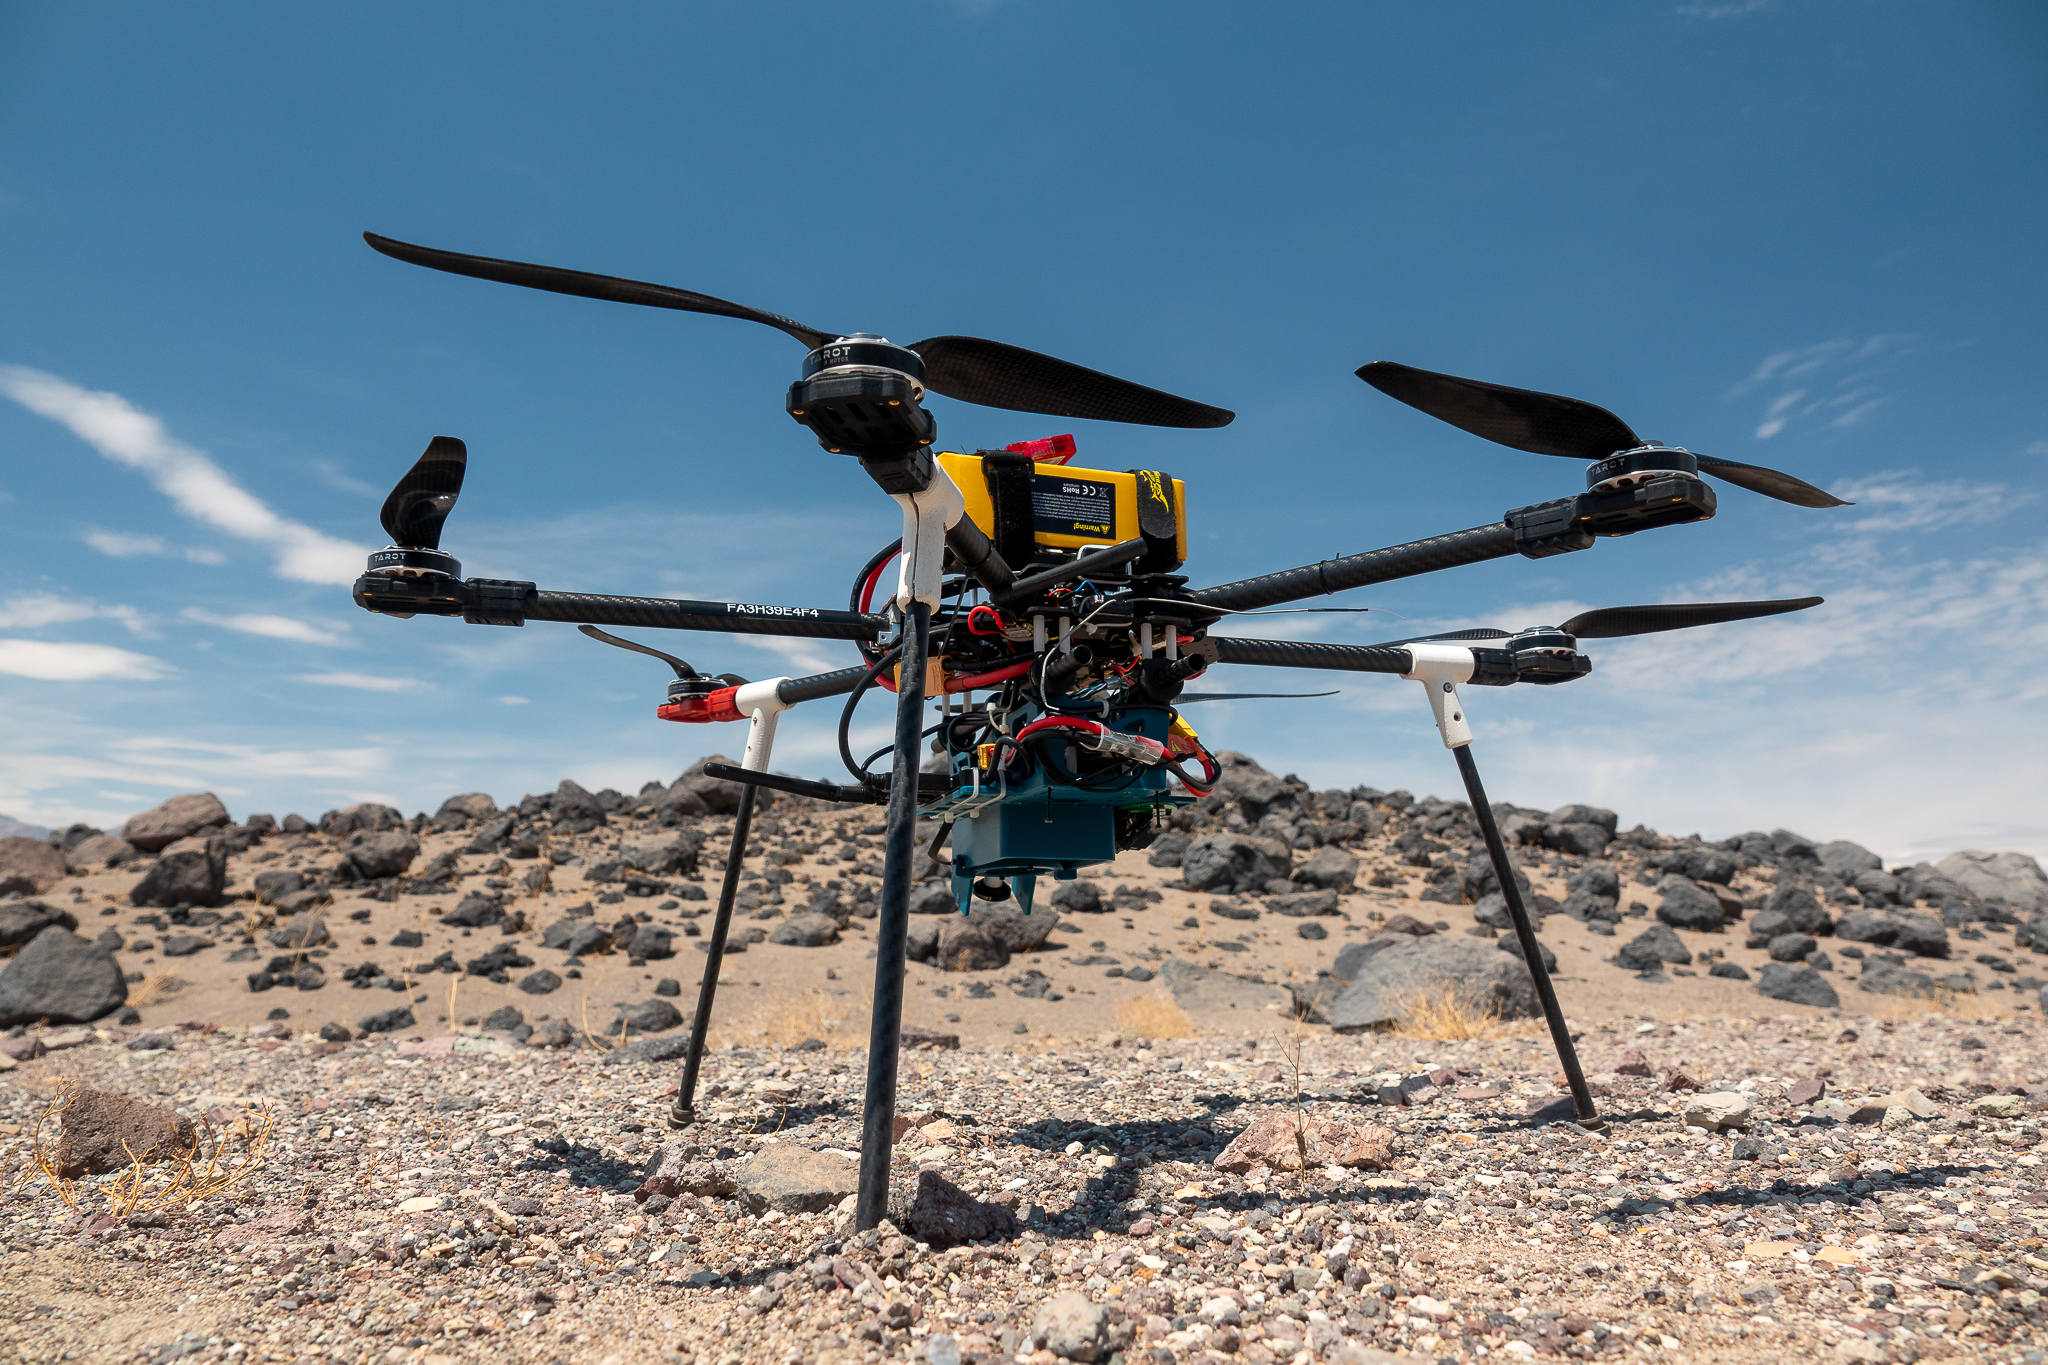

A Research Drone in Front of Mars Hill

This is one of three research drones that NASA’s Jet Propulsion Laboratory in Southern California used in September 2025 to test navigation software that could be used by future rotorcraft on Mars. The drone is sitting in front of a location within Death Valley National Park called Mars Hill, which is littered with rubbly volcanic rocks and has been used by NASA’s Mars researchers since the 1970s, during preparations for the Viking lander missions. The work was among 25 projects funded by NASA’s Mars Exploration Program this past year to push the limits of future technologies. Sand dunes confused the navigation algorithm of the Ingenuity Mars helicopter during several of its last flights, including its 72nd and final flight on the Red Planet in January 2024. The navigation software in development would help future rotorcraft to track the surface of especially bland, featureless terrain similar to the barren sand dunes seen in parts of Death Valley and to land safely in cluttered environments like Mars Hill.

Credit: NASA/JPL-Caltech